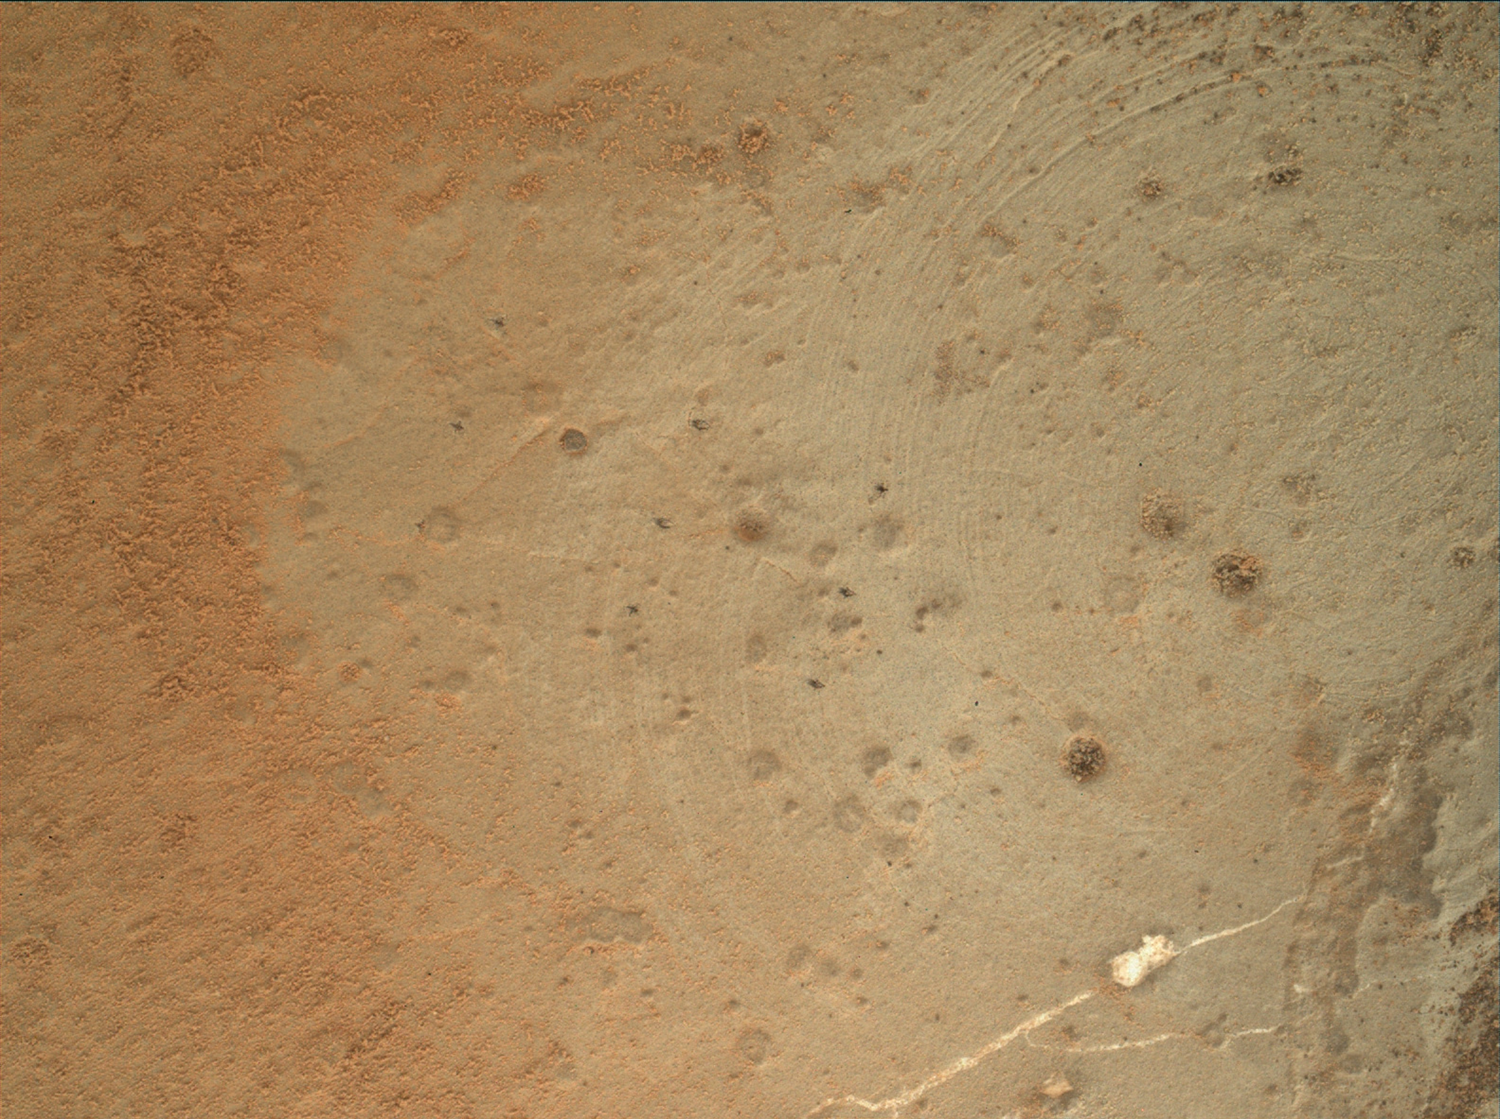

Zapped, Martian Rock

Annotated Version

This image from the Mars Hand Lens Imager (MAHLI) on NASA’s Mars rover Curiosity shows details of rock texture and color in an area where the rover’s Dust Removal Tool (DRT) brushed away dust that was on the rock. This rock target, “Wernecke,” was brushed on the 169th Martian day, or sol, of Curiosity’s mission on Mars (Jan. 26, 2013). This image was recorded on Sol 173 (Jan. 30, 2013).

The image shows nine small pits created by the rover’s Chemistry and Camera (ChemCam) laser during its analysis of the target, one of four potential drill targets considered. Ultimately, this site was not chosen for the rover’s first drilling. The rest of the features are natural to the rock, and include fractures, white veins, gray and white nodules, pits and tiny dark grains. Remaining clumps and specks of dust can also be seen. The scale bar at lower left is 0.12 inches (3 millimeters).

Malin Space Science Systems, San Diego, developed, built and operates MAHLI. NASA’s Jet Propulsion Laboratory, Pasadena, Calif., manages the Mars Science Laboratory Project and the mission’s Curiosity rover for NASA’s Science Mission Directorate in Washington. The rover was designed and assembled at JPL, a division of the California Institute of Technology in Pasadena.

Credit: NASA/JPL-Caltech/MSSS/Honeybee Robotics/LANL/CNES